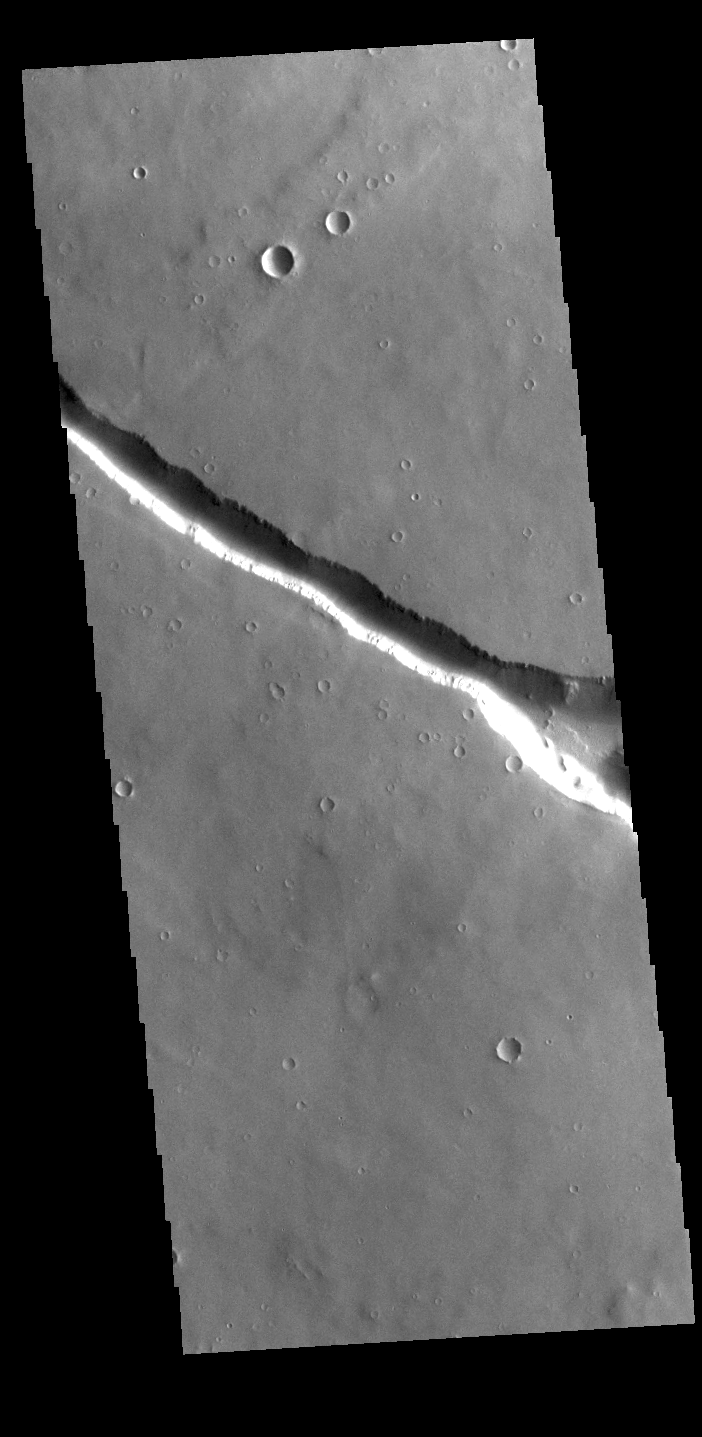

Hyblaeus Fossae

Today’s VIS image shows one of the graben that make up Hyblaeus Fossae. This fracture system is located on the southwest part of the Elysium Volcanic complex and is related to the volcanic and tectonic activity that created Elysium Mons. The whole fossae system is approximately 375km (233 miles) long. Linear depressions of this type are called graben, which form by the down drop of material between two parallel faults.

Credit: NASA/JPL-Caltech/ASU